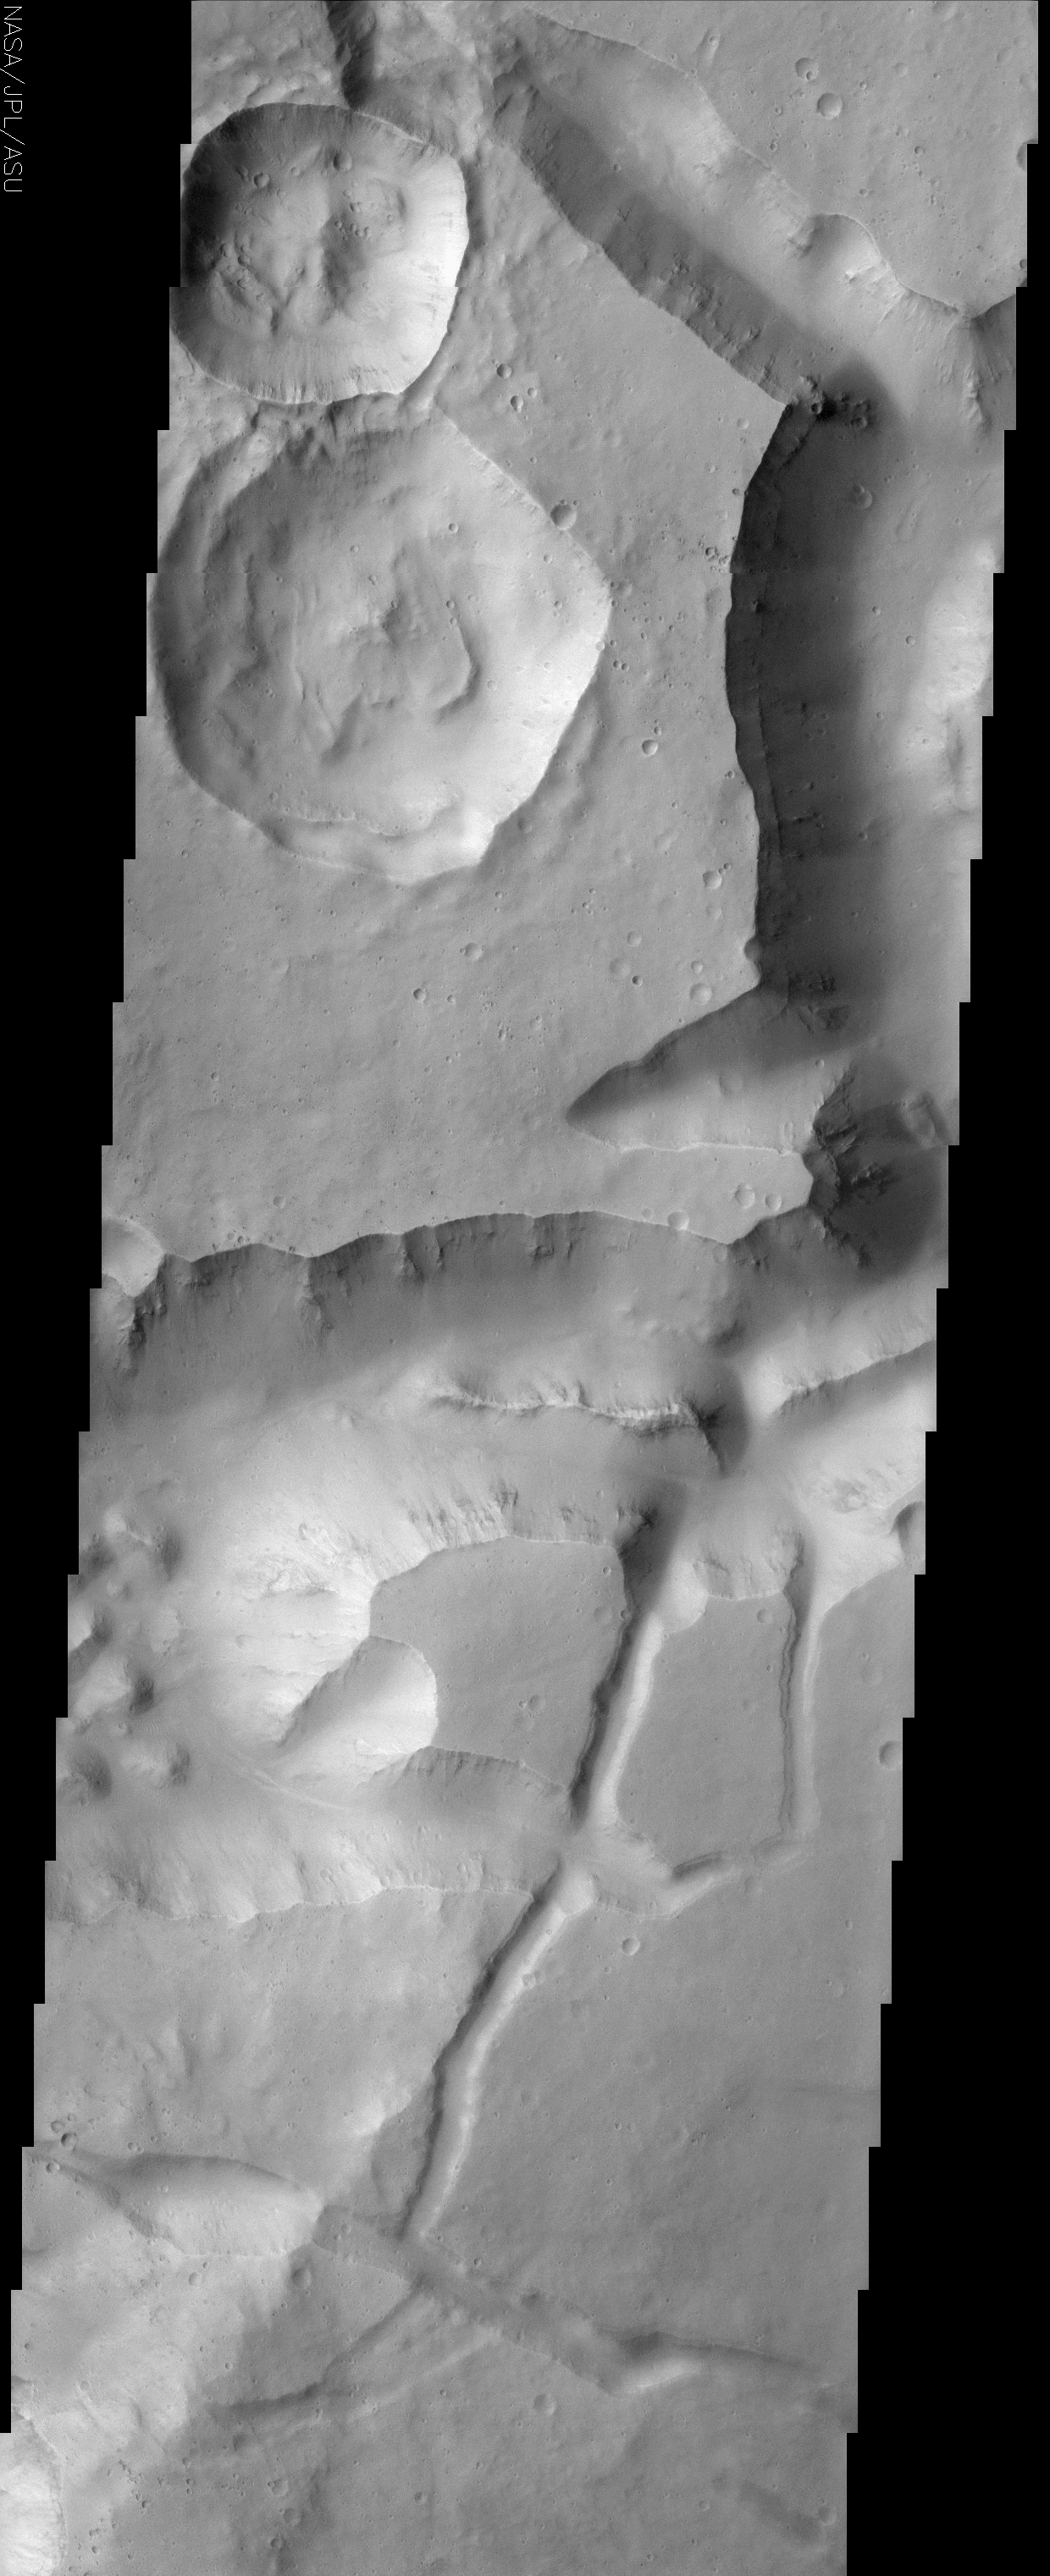

Canyons and Mesas of Aureum Chaos

(Released 17 June 2002)

This image contains a portion of Aureum Chaos located just south of the Martian equator. This fractured landscape contains canyons and mesas with two large impact craters in the upper left. The largest crater is older than the one above it. This is readily evident because a landslide deposit created by the smaller crater’s impact is seen on the larger crater’s floor. The overall scene has a rather muted appearance due to mantling by dust. Some small dark streaks can also be seen in this scene. These small dark streaks suggest that the materials covering this area occasionally become unstable and slide. Ridges of resistant material also can be observed in the walls of the canyons. The wall rock seen in the upper part of the cliffs appears to be layered. Classic spur and gully topography created by differing amounts of erosion and possibly different rock types is also visible here. One important observation to be made in this region is that there are no gullies apparent on the slopes such as those seen in Gorgonum Chaos (June 11th daily image). Latitude appears to play a major role in gully occurrence and distribution, with the gullies being predominately found pole ward of 30°.

Credit: NASA/JPL/Arizona State University